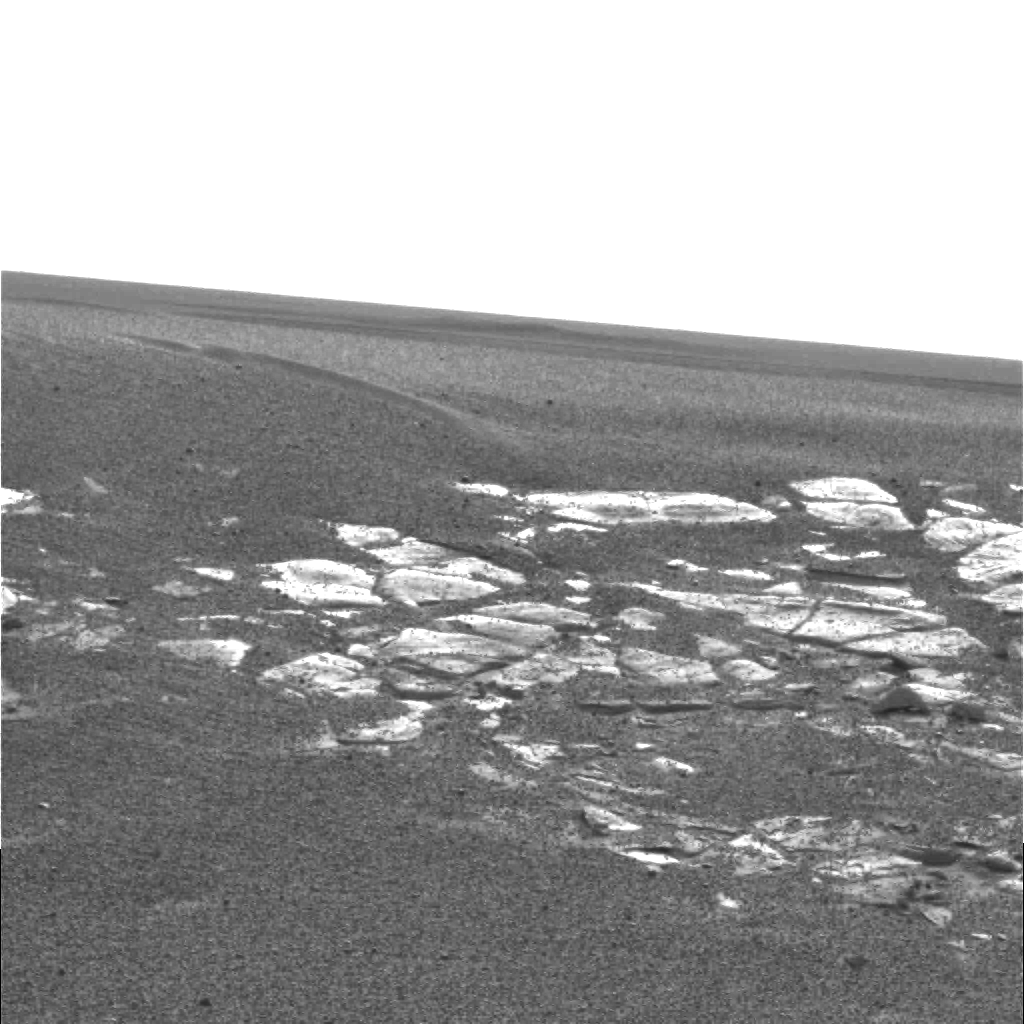

A Curious Landscape

This “postcard” from the panoramic camera on the Mars Exploration Rover Opportunity shows the view of the martian landscape southwest of the rover. The image was taken in the late martian afternoon at Meridiani Planum on Mars, where Opportunity landed at approximately 9:05 p.m. PST on Saturday, Jan. 24.

Credit: NASA/JPL/Cornell